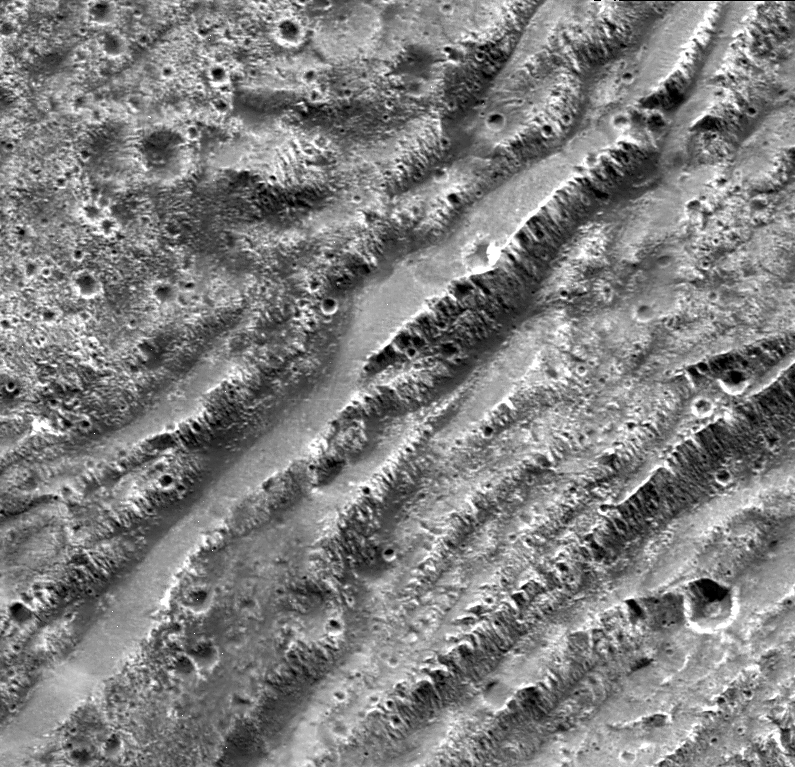

Stair-step Scarps in Dark Terrain on Ganymede

NASA’s Galileo spacecraft took this image of dark terrain within Nicholson Regio, near the border with Harpagia Sulcus on Jupiter’s moon Ganymede. The ancient, heavily cratered dark terrain is faulted by a series of scarps.

The faulted blocks form a series of “stair-steps” like a tilted stack of books. On Earth, similar types of features form when tectonic faulting breaks the crust and the intervening blocks are pulled apart and rotate. This image supports the notion that the boundary between bright and dark terrain is created by that type of extensional faulting.

North is to the right of the picture and the Sun illuminates the surface from the west (top). The image is centered at -14 degrees latitude and 320 degrees longitude, and covers an area approximately 16 by 15 kilometers (10 by 9 miles). The resolution is 20 meters (66 feet) per picture element. The image was taken on May 20, 2000, at a range of 2,090 kilometers (1,299 miles).

This image and other images and data received from Galileo are posted on the Galileo mission home page at http://www.jpl.nasa.gov/galileo. Background information and educational context for the images can be found at http://www.jpl.nasa.gov/galileo/sepo

The Jet Propulsion Laboratory, a division of the California Institute of Technology in Pasadena, manages the Galileo mission for NASA’s Office of Space Science, Washington, D.C.

This image was produced by Brown University, Providence, R.I.,http://www.planetary.brown.edu/.

Credit: NASA/JPL/Brown University